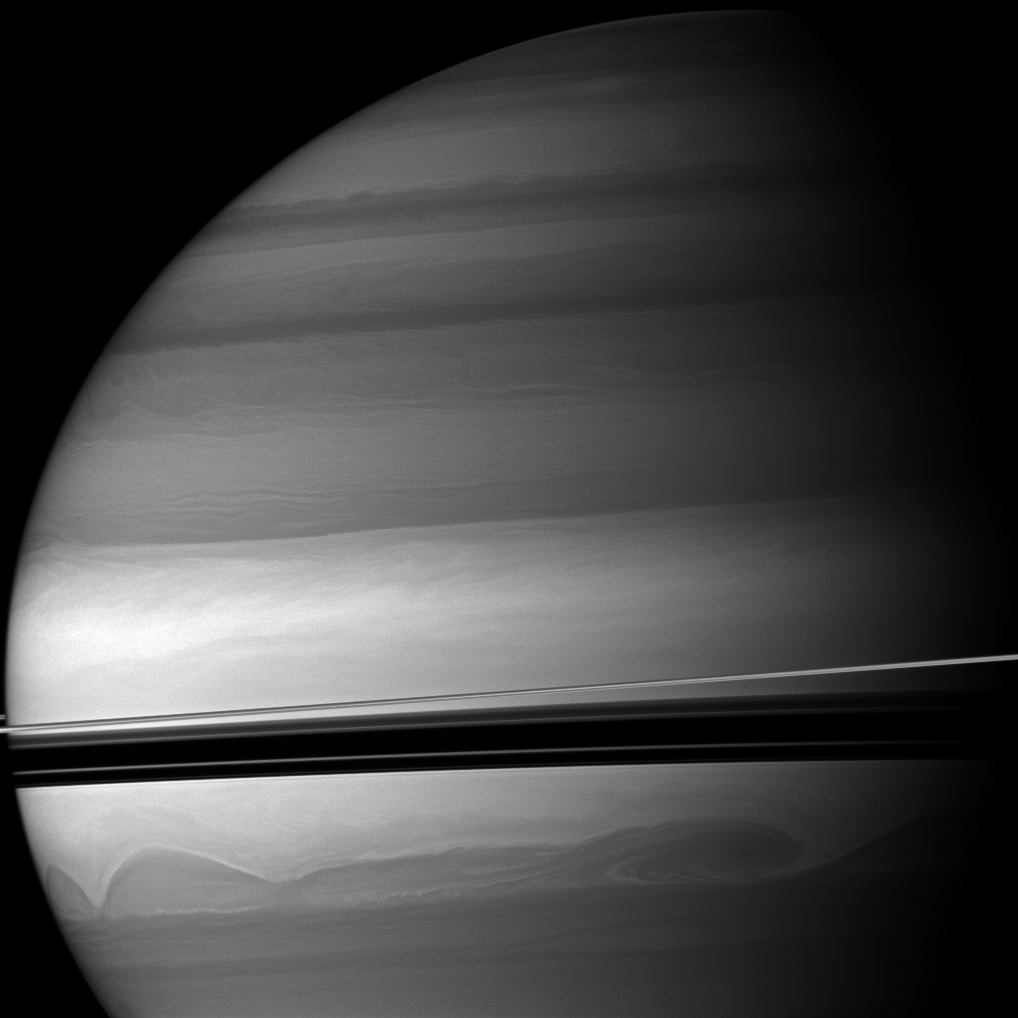

Sizeable Swirls

Huge clouds swirl through the southern latitudes of Saturn where the rings cast dramatic shadows.

This view looks toward the northern, sunlit side of the rings from just above the ringplane.

The image was taken with the Cassini spacecraft wide-angle camera on April 30, 2010 using a spectral filter sensitive to wavelengths of near-infrared light centered at 728 nanometers. The view was obtained at a distance of approximately 1.4 million kilometers (870,000 miles) from Saturn and at a Sun-Saturn-spacecraft, or phase, angle of 67 degrees. Image scale is 79 kilometers (49 miles) per pixel.

The Cassini-Huygens mission is a cooperative project of NASA, the European Space Agency and the Italian Space Agency. The Jet Propulsion Laboratory, a division of the California Institute of Technology in Pasadena, manages the mission for NASA’s Science Mission Directorate, Washington, D.C. The Cassini orbiter and its two onboard cameras were designed, developed and assembled at JPL. The imaging operations center is based at the Space Science Institute in Boulder, Colo.

Credit: NASA/JPL/Space Science Institute